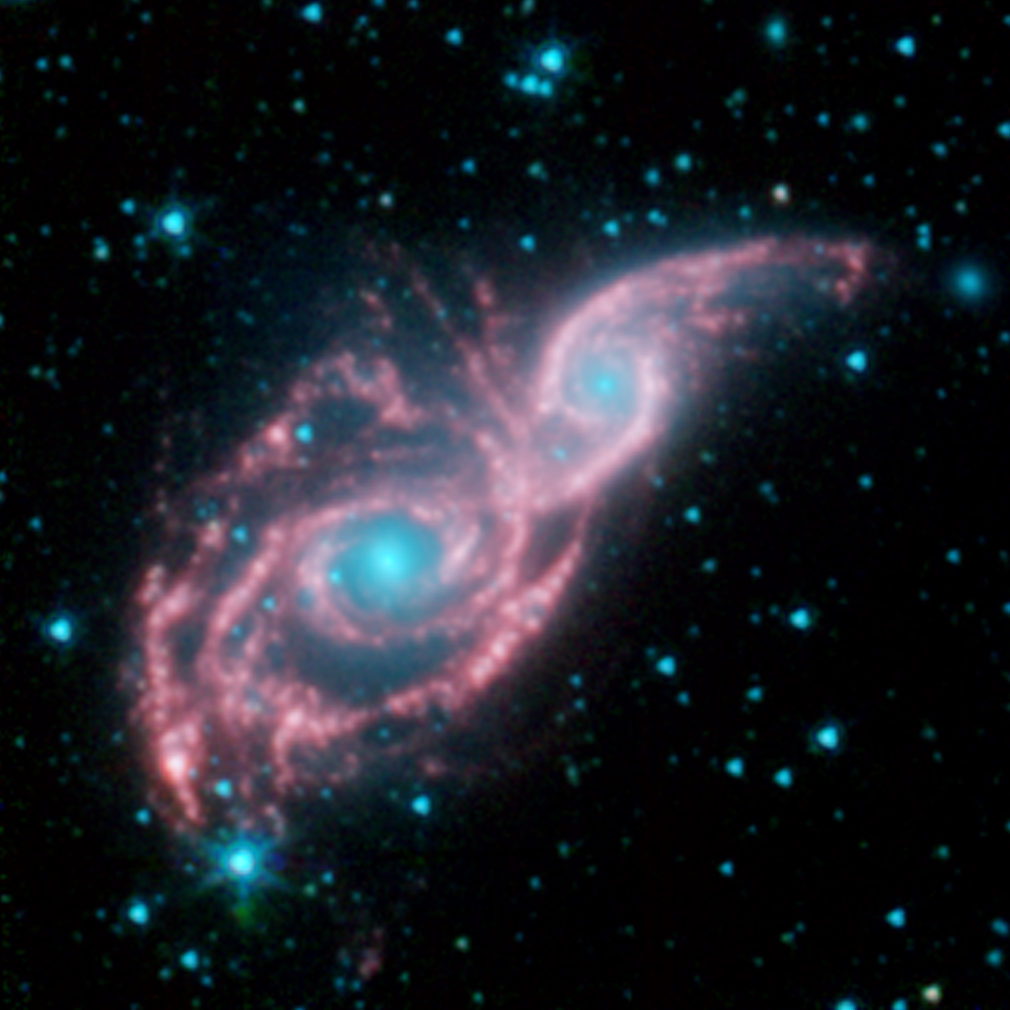

Ready for the Cosmic Ball

Something appears to be peering through a shiny red mask, in this new false-colored image from NASA’s Spitzer Space Telescope. The mysterious blue eyes are actually starlight from the cores of two merging galaxies, called NGC 2207 and IC 2163. The mask is the galaxies’ dusty spiral arms.

NGC 2207 and IC 2163 recently met and began a sort of gravitational tango about 40 million years ago. The two galaxies are tugging at each other, stimulating new stars to form. Eventually, this cosmic ball will come to an end, when the galaxies meld into one. The dancing duo is located 140 million light-years away in the Canis Major constellation.

The Spitzer image reveals that the galactic mask is adorned with strings of pearl-like beads. These dusty clusters of newborn stars, called “beads on a string” by astronomers, appear as white balls throughout the arms of both galaxies. They were formed when the galaxies first interacted, forcing dust and gas to clump together into colonies of stars.

This type of beading has been seen before in other galaxies, but it took Spitzer’s infrared eyes to identify them in NGC 2207 and IC 2163. Spitzer was able to see the beads because the stars inside heat up surrounding dust, which then radiates with infrared light.

The biggest bead lighting up the left side of the mask is also the densest. In fact, some of its central stars might have merged to form a black hole. (Now, that would be quite the Mardi Gras mask!)

This picture, taken by Spitzer’s infrared array camera, is a four-channel composite. It shows light with wavelengths of 3.6 microns (blue); 4.5 microns (green); and 5.8 and 8.0 microns (red). The contribution from starlight (measured at 3.6 microns) has been subtracted from the 5.8- and 8-micron channels to enhance the visibility of the dust features.

Credit: NASA/JPL-Caltech/Vassar